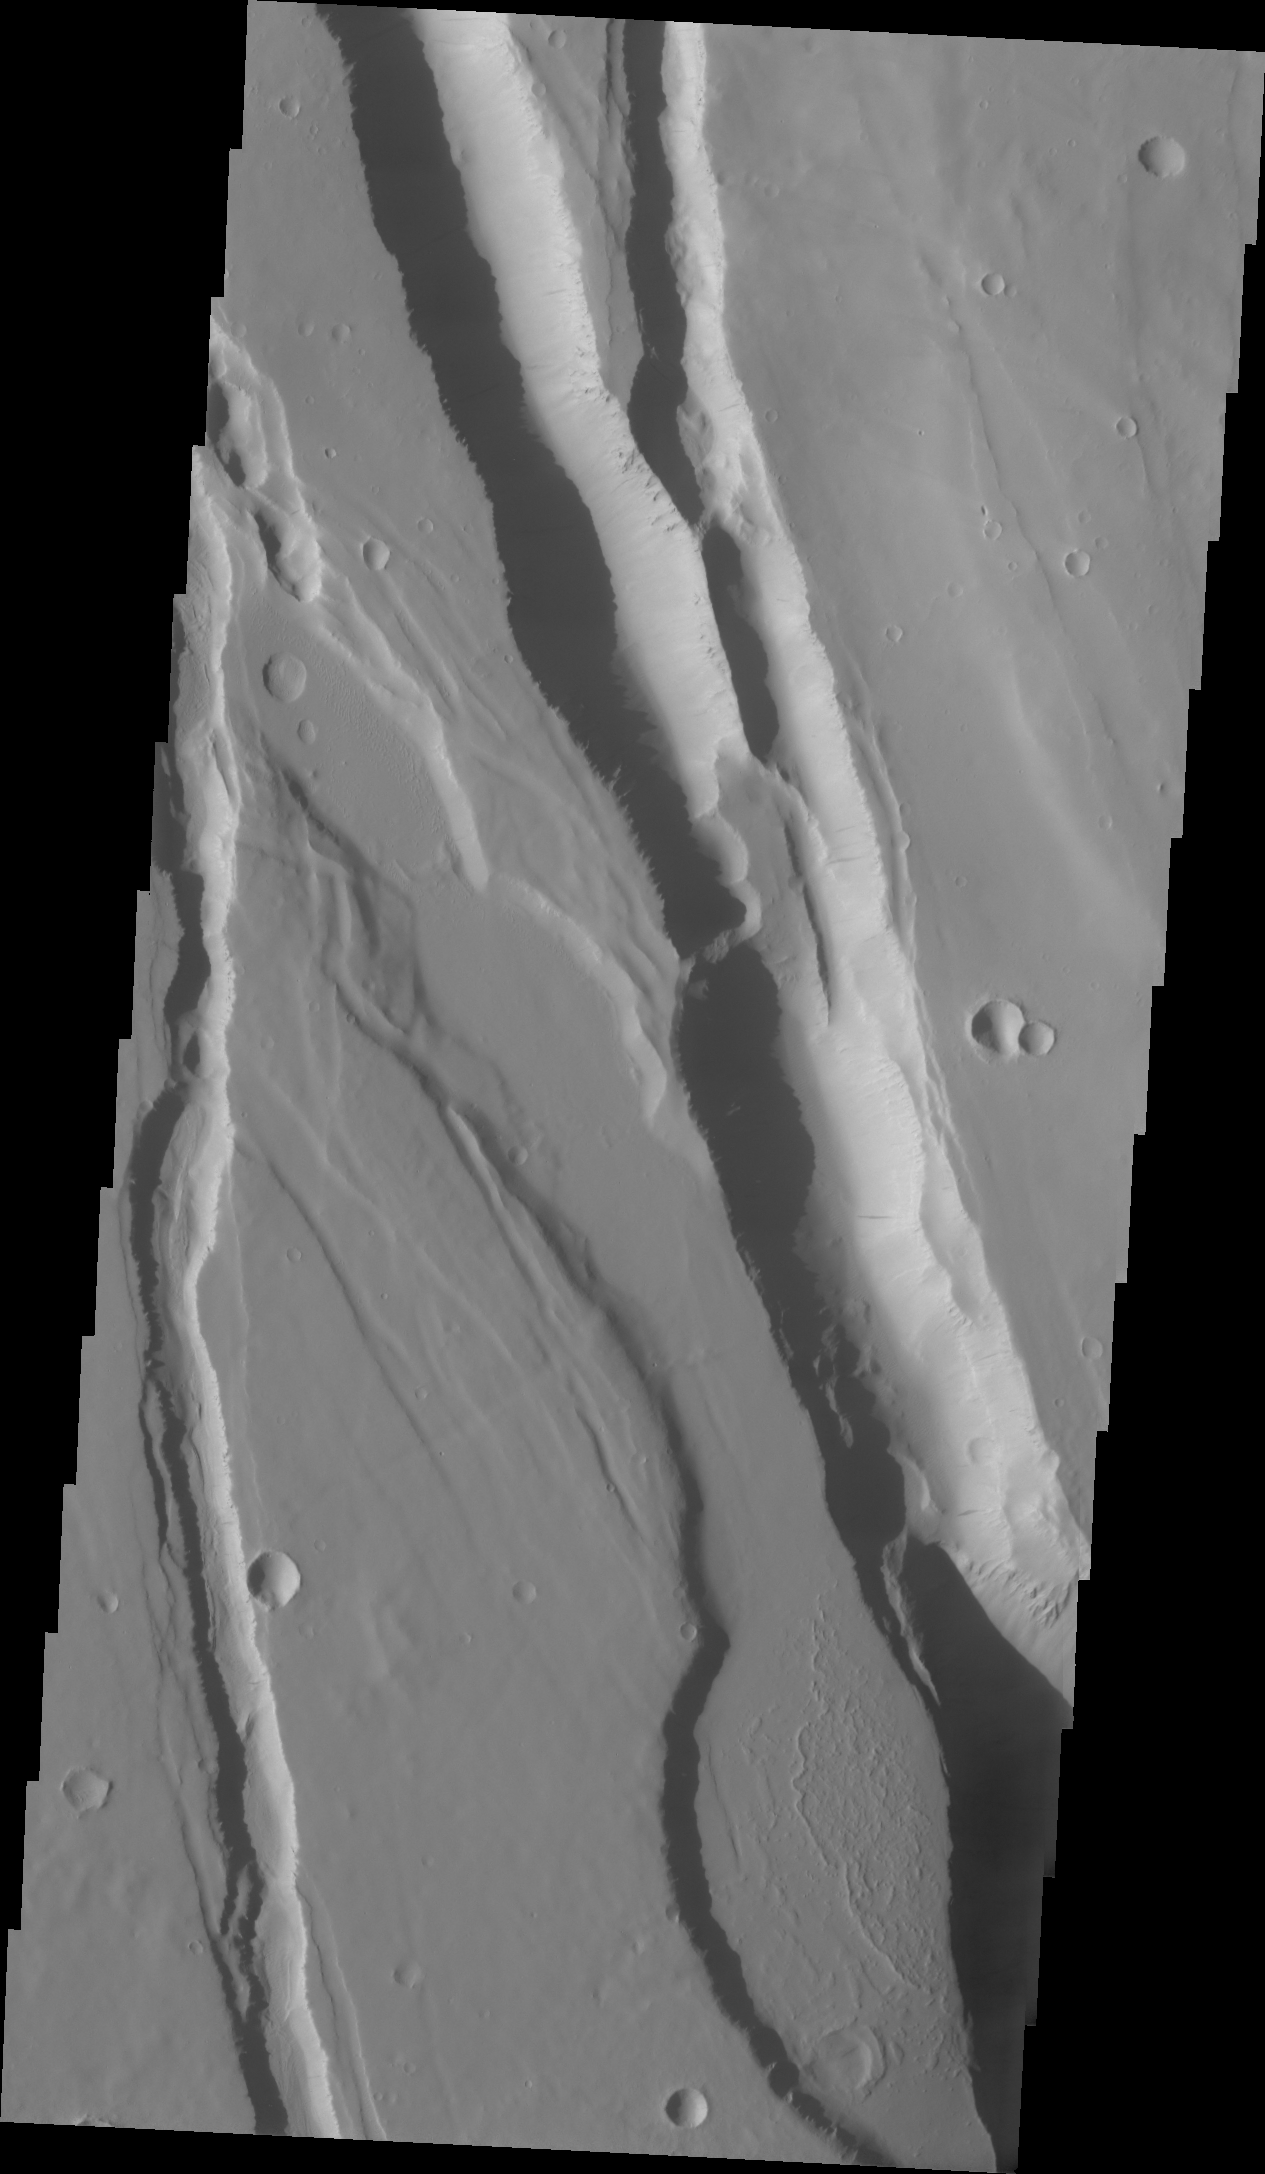

Elysium Chasma

This fracture system, located southwest of Elysium Mons, is called Elysium Chasma.

Credit: NASA/JPL/ASU